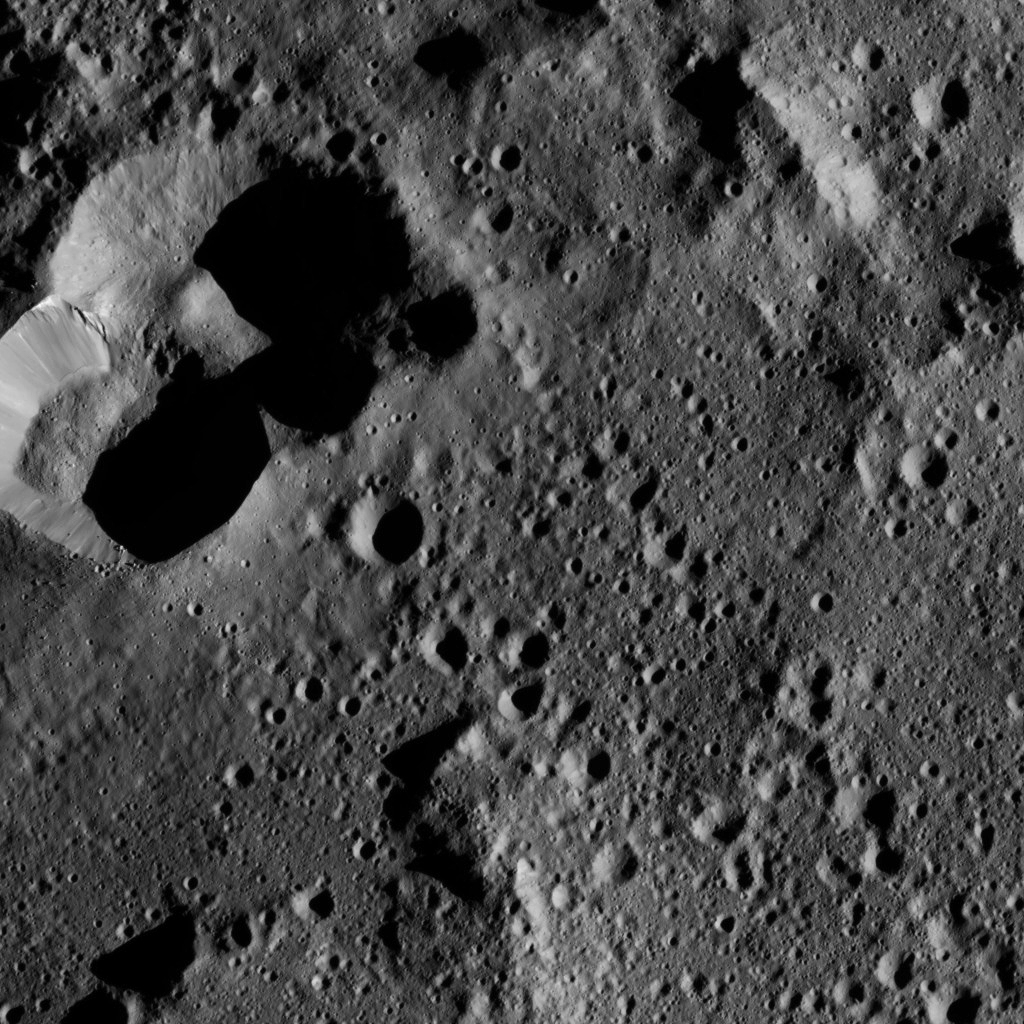

Dawn LAMO Image 174

This view from NASA’s Dawn spacecraft shows cratered terrain on the edge of the giant crater Yalode. The image is centered at 44 degrees south latitude, 316 degrees east longitude.

Dawn took this image on June 1, 2016, from its low-altitude mapping orbit, at a distance of about 240 miles (385 kilometers) above the surface. The image resolution is 120 feet (35 meters) per pixel.

Dawn’s mission is managed by JPL for NASA’s Science Mission Directorate in Washington. Dawn is a project of the directorate’s Discovery Program, managed by NASA’s Marshall Space Flight Center in Huntsville, Alabama. UCLA is responsible for overall Dawn mission science. Orbital ATK, Inc., in Dulles, Virginia, designed and built the spacecraft. The German Aerospace Center, the Max Planck Institute for Solar System Research, the Italian Space Agency and the Italian National Astrophysical Institute are international partners on the mission team.

Credit: NASA/JPL-Caltech/UCLA/MPS/DLR/IDA